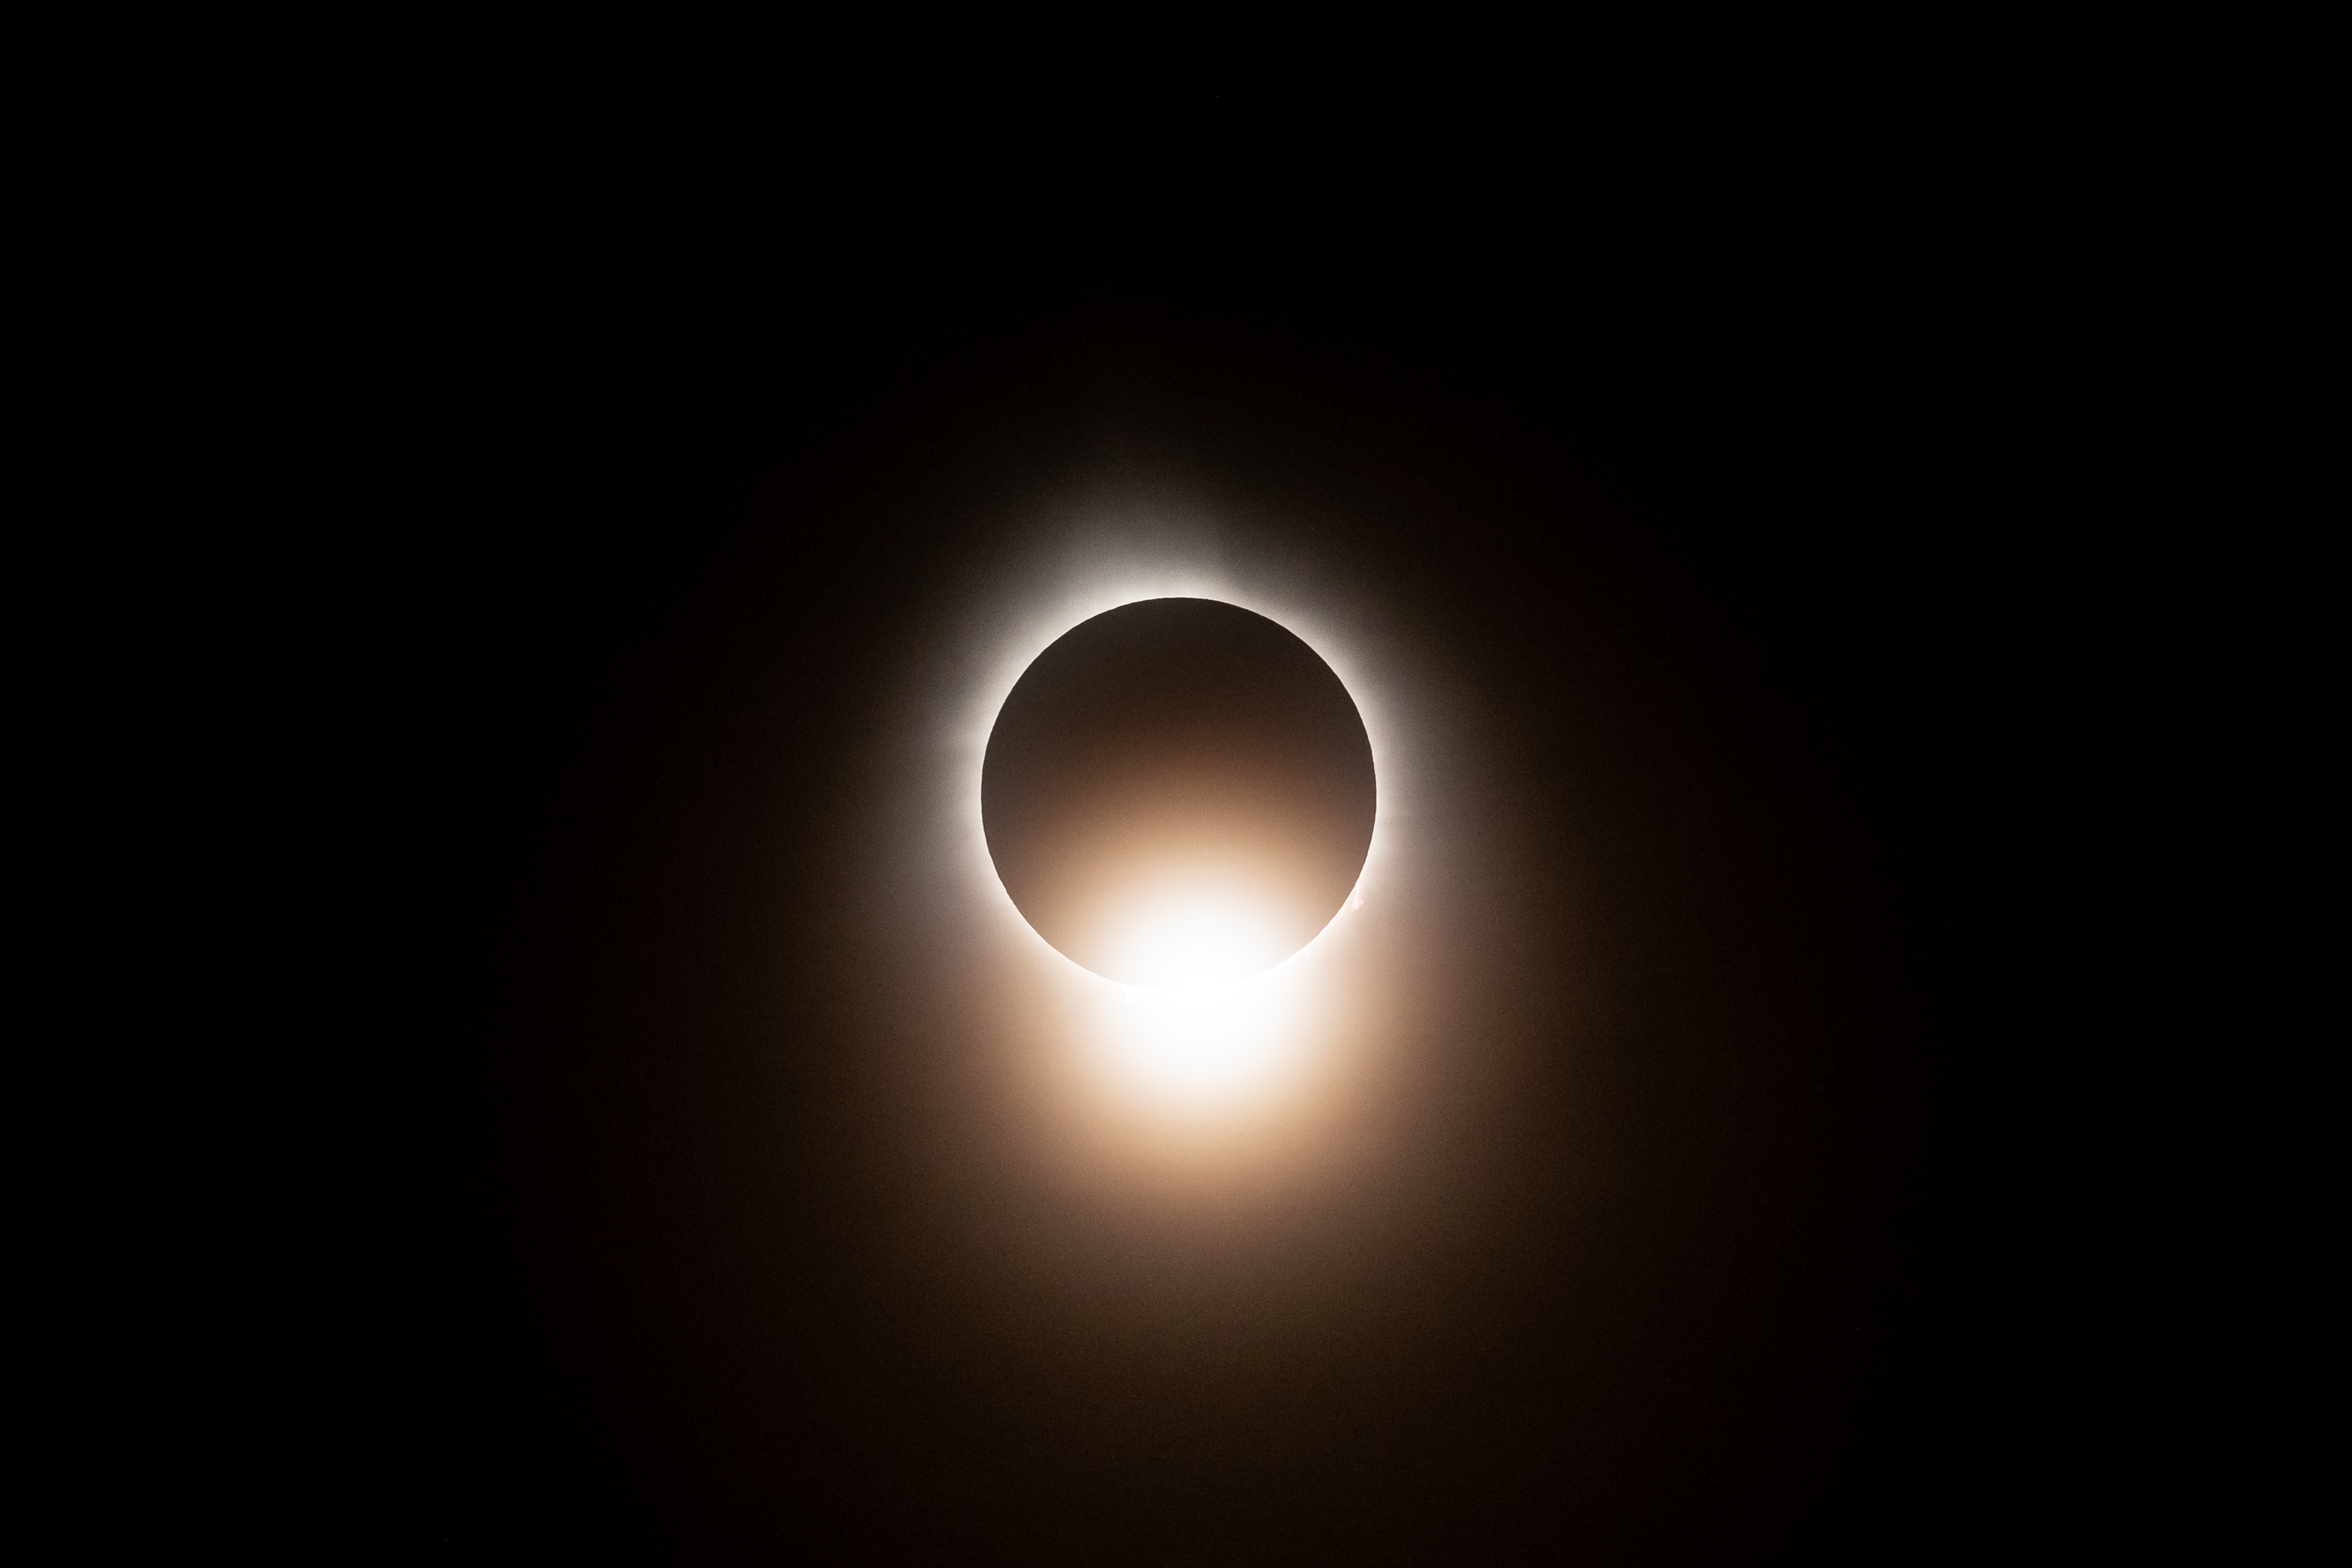

2024 Total Solar Eclipse

A total solar eclipse is seen from NASA's Glenn Research Center, Monday, April 8, 2024, in Cleveland, Ohio. A total solar eclipse swept across a narrow portion of the North American continent from Mexico’s Pacific coast to the Atlantic coast of Newfoundland, Canada. A partial solar eclipse was visible across the entire North American continent along with parts of Central America and Europe.

Credit: NASA/GRC/Jordan Salkin